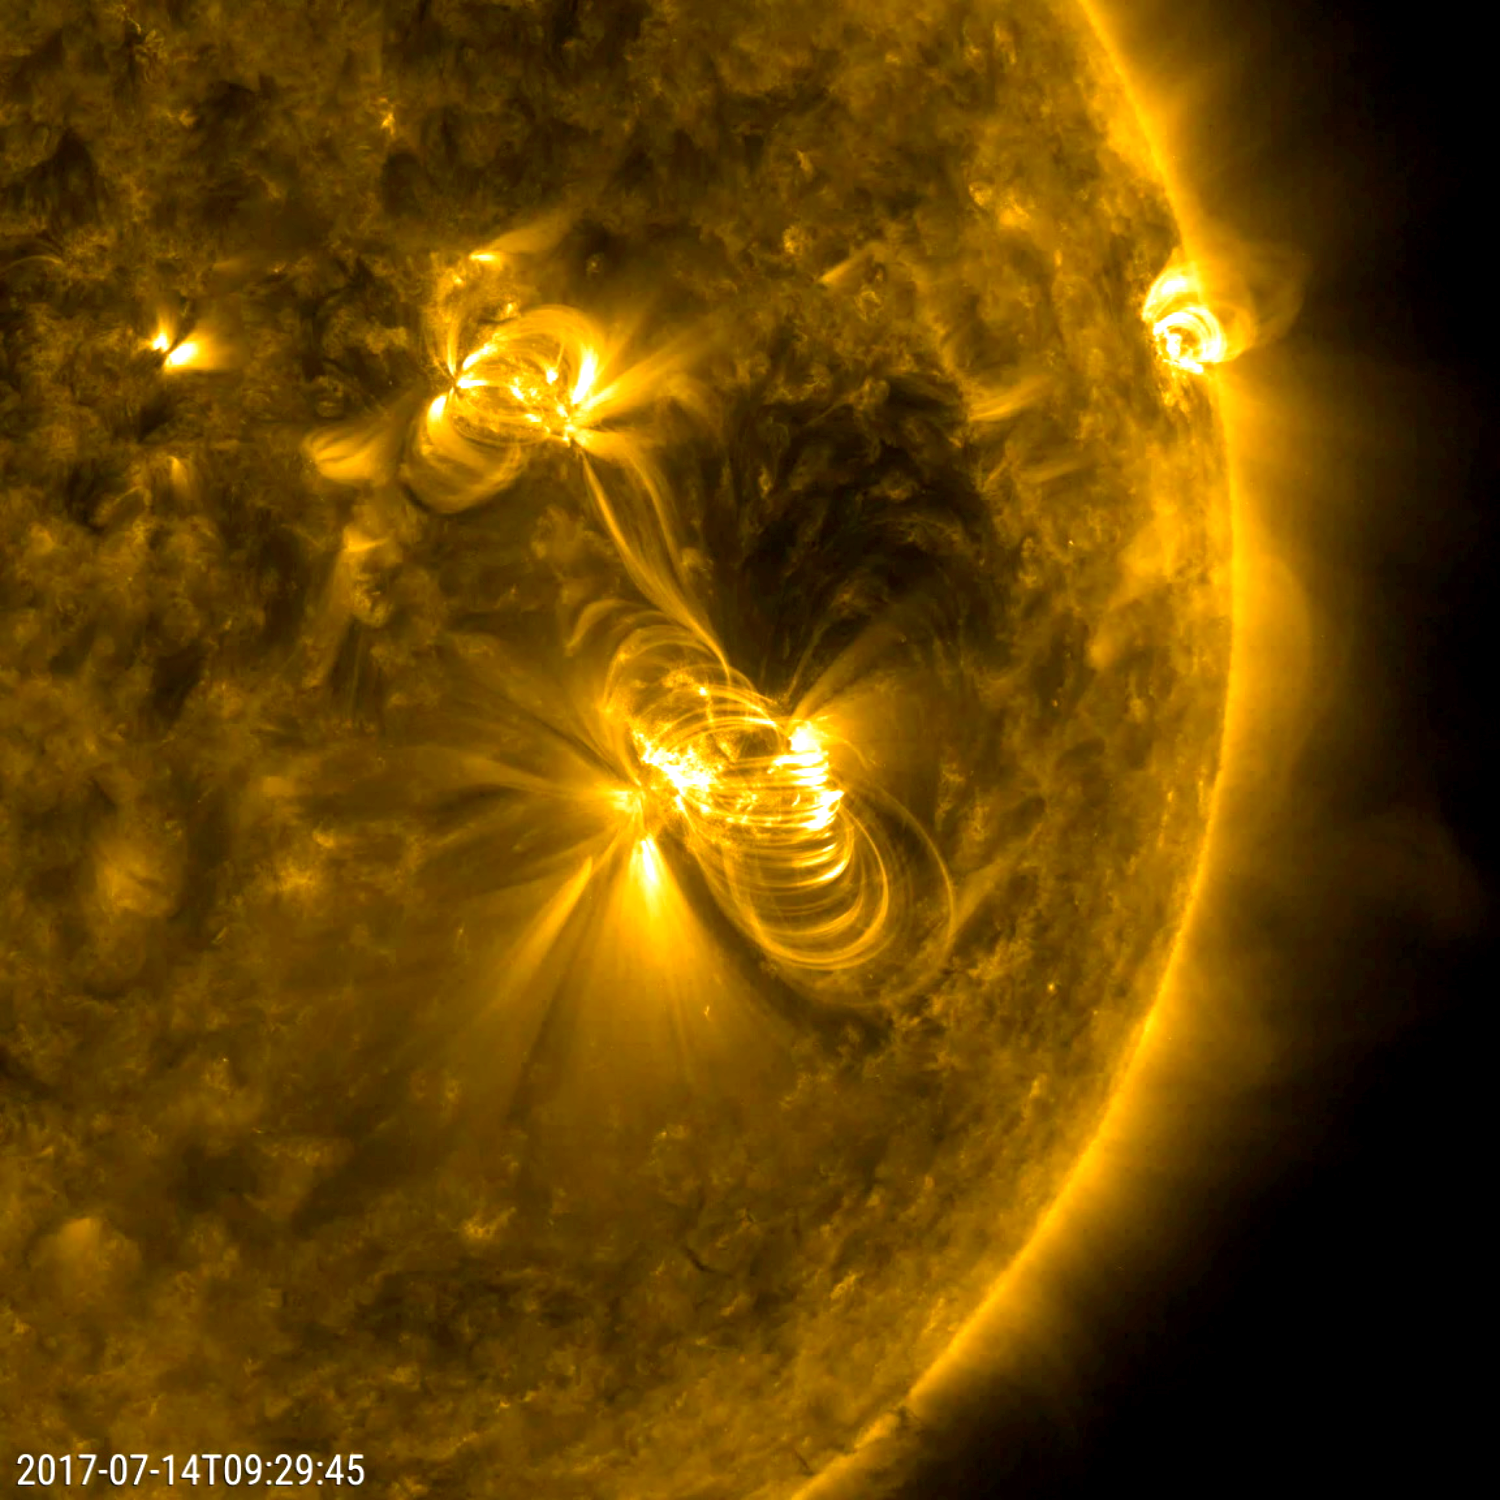

Bastille Day Solar Flare and a Coronal Mass Ejection

A flare medium-sized (M2) flare and a coronal mass ejection erupted from the same, large active region (July 14, 2017). The flare lasted almost two hours, quite a long duration. Coronagraphs on the SOHO spacecraft show a substantial cloud of charged particles blasting into space just after the blast. The coils arcing over this active region are particles spiraling along magnetic field lines, which were reorganizing themselves after the magnetic field was disrupted by the blast. Images were taken in a wavelength of extreme ultraviolet light.

Movies
PIA21836_Mflare_171_big.mp4
PIA21836_Mflare_171_sm.mp4

SDO is managed by NASA’s Goddard Space Flight Center, Greenbelt, Maryland, for NASA’s Science Mission Directorate, Washington. Its Atmosphere Imaging Assembly was built by the Lockheed Martin Solar Astrophysics Laboratory (LMSAL), Palo Alto, California.

Credit: NASA/GSFC/Solar Dynamics Observatory